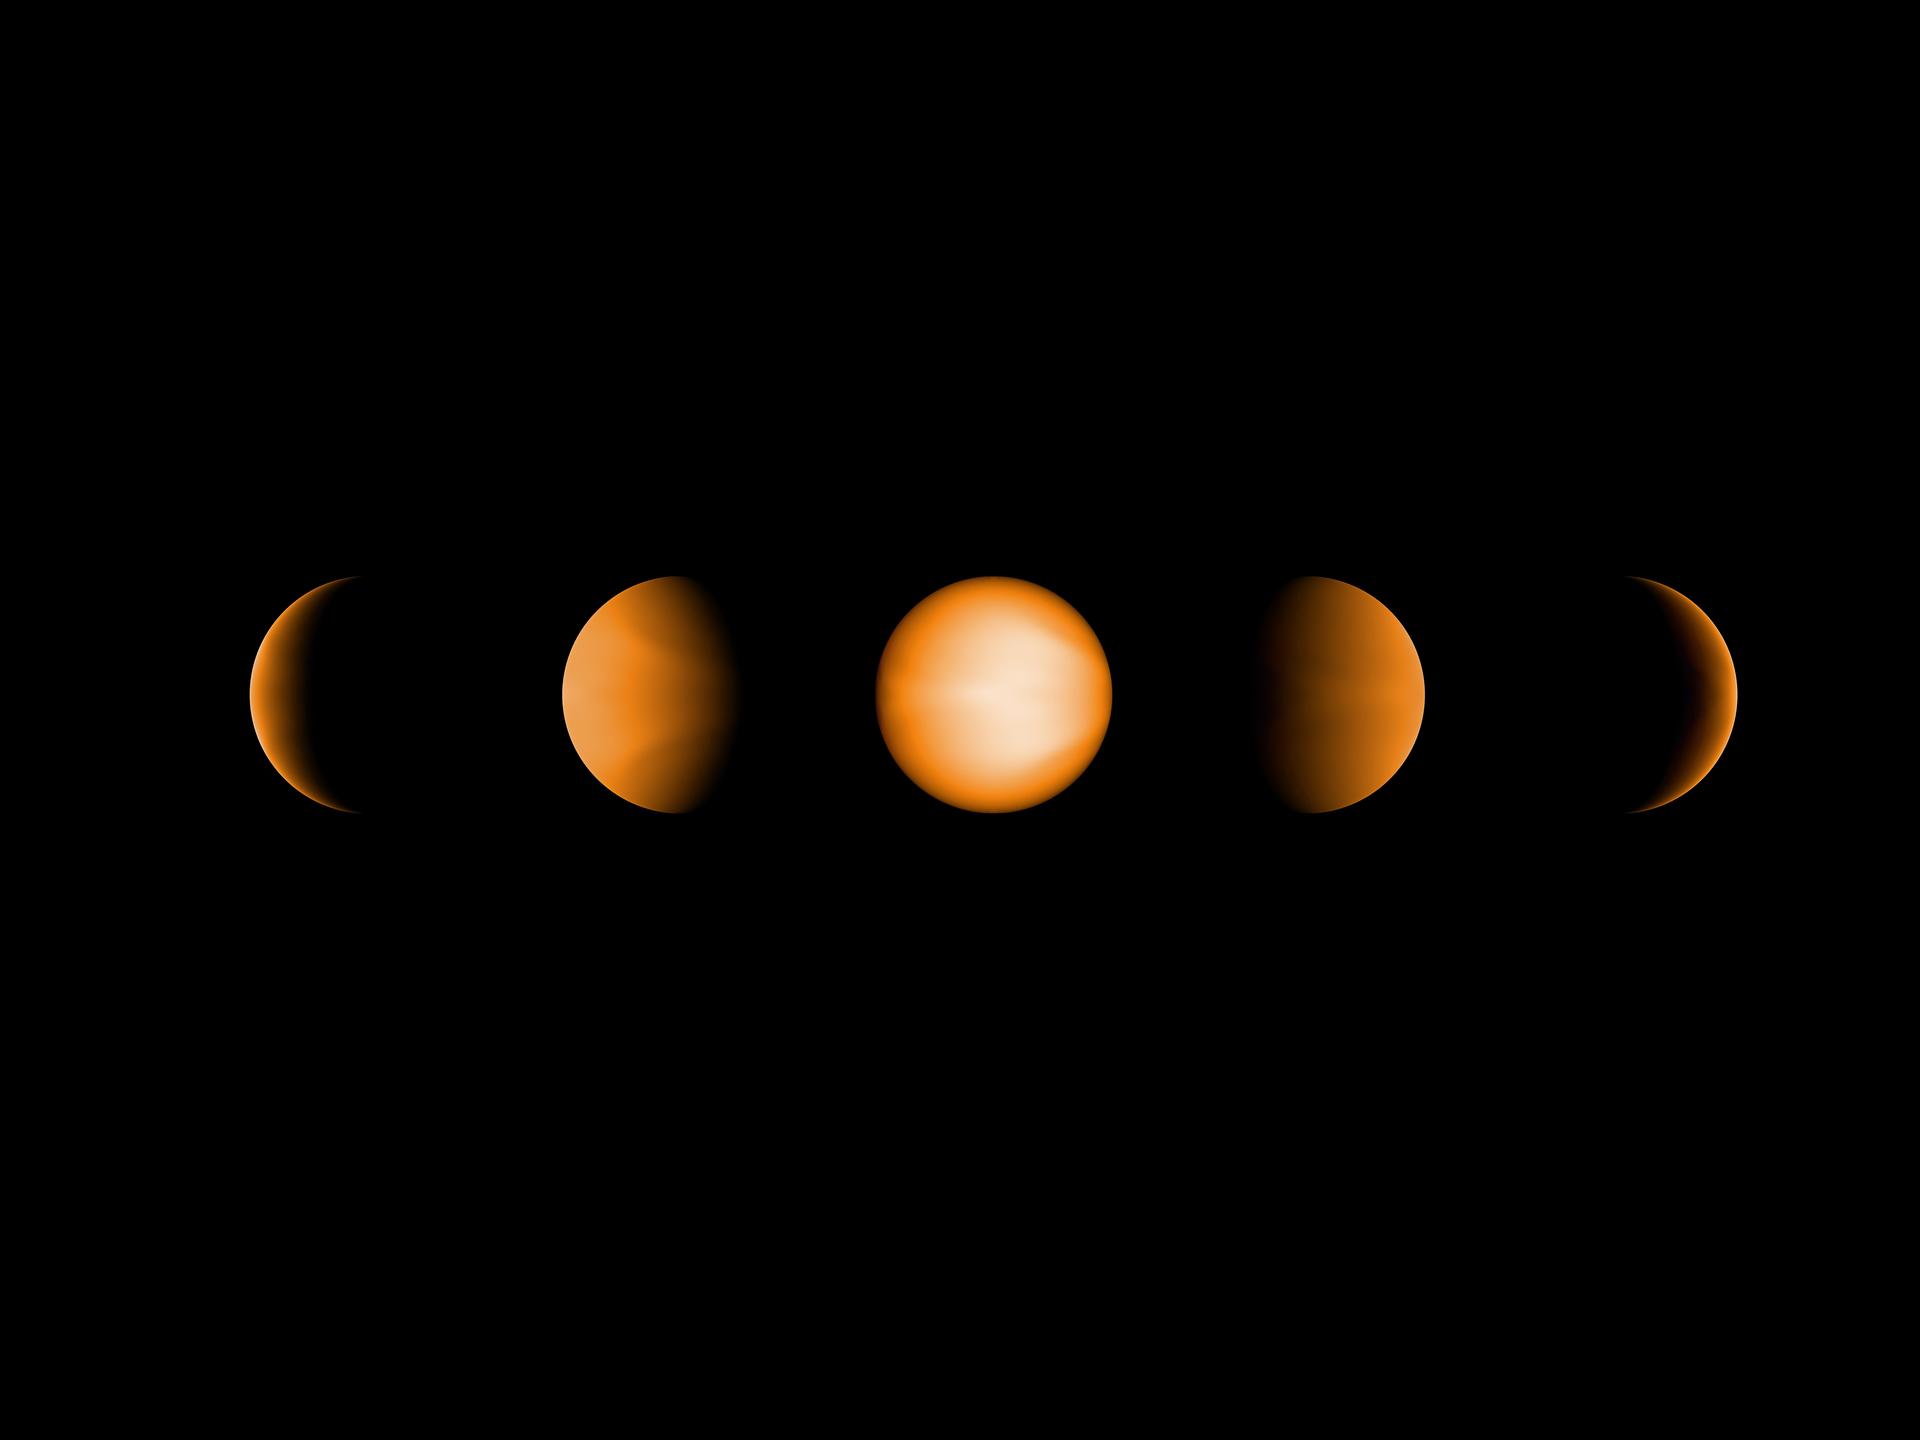

Ultrahot Jupiter WASP-121b

These simulated views of the ultrahot Jupiter WASP-121b show what the planet might look like to the human eye from five different vantage points, illuminated to different degrees by its parent star. The images were created using a computer simulation being used to help scientists understand the atmospheres of these ultra-hot planets. Ultrahot Jupiters reflect almost no light, rather like charcoal. However, the daysides of ultrahot Jupiters have temperatures of between 3600°F and 5400°F (2000°C and 3000°C), so the planets produce their own glow, like a hot ember. The orange color in this simulated image is thus from the planet’s own heat. The computer model was based on observations of WASP-121b conducted using NASA’s Spitzer and Hubble space telescopes.

Hubble is a project of international cooperation between NASA and ESA. NASA’s Goddard Space Flight Center in Greenbelt, Maryland, manages Hubble. The Space Telescope Science Institute (STScI) in Baltimore conducts Hubble science operations.

NASA’s Jet Propulsion Laboratory, Pasadena, California, manages the Spitzer Space Telescope mission for NASA’s Science Mission Directorate, Washington. Science operations are conducted at the Spitzer Science Center at Caltech in Pasadena, California. Spacecraft operations are based at Lockheed Martin Space Systems Company, Littleton, Colorado. Data are archived at the Infrared Science Archive housed at the Infrared Processing and Analysis Center at Caltech. Caltech manages JPL for NASA.

Credit: NASA/JPL-Caltech/Aix-Marseille University (AMU)